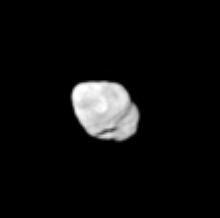

Lumpy Prometheus

Saturn’s shepherd moon Prometheus reveals its elongated, irregular form to Cassini in this image. The moon’s long axis points toward Saturn. Prometheus is 102 kilometers (63 miles) across.

This view shows the southern part of the moon’s anti-Saturn side (the face that always points away from Saturn).

The image was taken in visible red light with the Cassini spacecraft narrow-angle camera on June 7, 2005, at a distance of approximately 438,000 kilometers (272,000 miles) from Prometheus. Resolution in the original image was 3 kilometers (2 miles) per pixel. The image has been contrast-enhanced and magnified by a factor of two to aid visibility.

The Cassini-Huygens mission is a cooperative project of NASA, the European Space Agency and the Italian Space Agency. The Jet Propulsion Laboratory, a division of the California Institute of Technology in Pasadena, manages the mission for NASA’s Science Mission Directorate, Washington, D.C. The Cassini orbiter and its two onboard cameras were designed, developed and assembled at JPL. The imaging team is based at the Space Science Institute, Boulder, Colo.

Credit: NASA/JPL/Space Science Institute